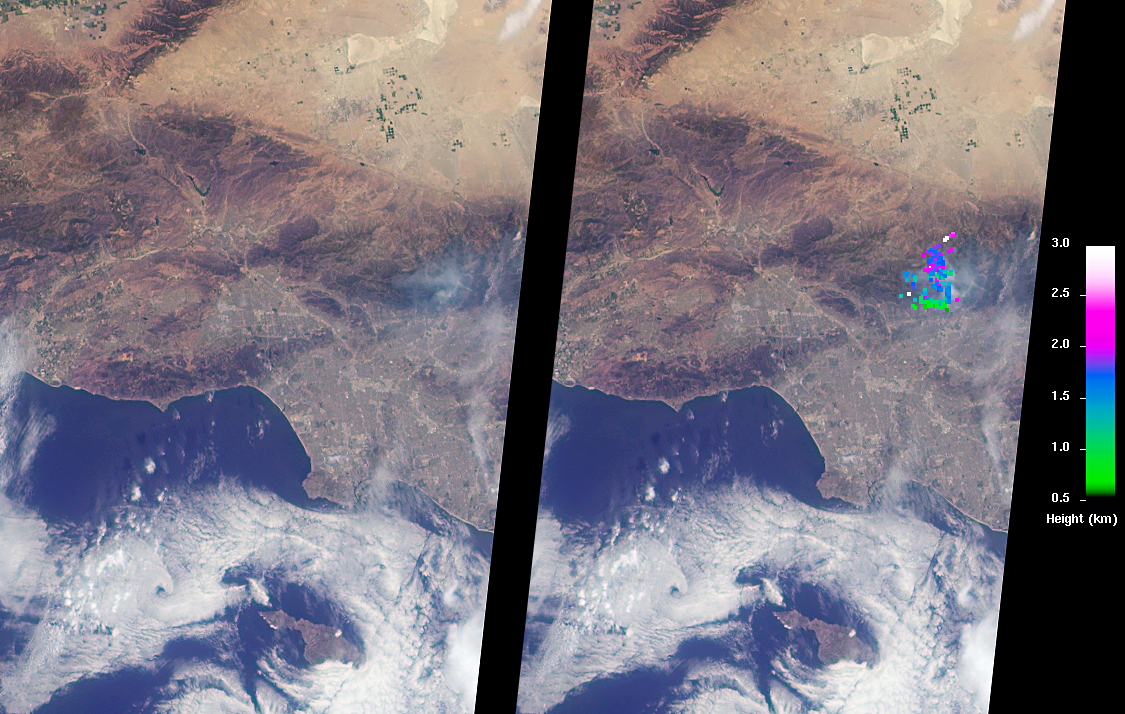

Southern California Wildfires Observed by NASA’s MISR

The Los Angeles area is currently suffering the effects of three major wildfires that are blanketing the area with smoke. Over the past few days, Southern California has experienced record-breaking temperatures, topping 110 degrees Fahrenheit in some cities. The heat, in combination with offshore winds, helped to stoke the Sherpa Fire west of Santa Barbara, which has been burning since June 15, 2016. Over the weekend of June 18-19, this fire rapidly expanded in size, forcing freeway closures and evacuations of campgrounds and state beaches. On Monday, June 20, two new fires ignited in the San Gabriel Mountains north of Azusa and Duarte, together dubbed the San Gabriel Complex Fire. They have burned more than 4,900 acres since June 20, sending up plumes of smoke visible to many in the Los Angeles basin and triggering air quality warnings. More than 1,400 personnel have been battling the blazes in the scorching heat, and evacuations were ordered for neighborhoods in the foothills.

On June 21, the Multi-angle Imaging SpectroRadiometer (MISR) instrument aboard NASA’s Terra satellite captured this view of the San Gabriel Mountains and Los Angeles Basin from its 46-degree forward-viewing camera, which enhances the visibility of the smoke compared to the more conventional nadir (vertical) view. The width of this image is about 75 miles (120 kilometers) across. Smoke from the San Gabriel Complex Fire is visible at the very right of the image. Stereoscopic analysis of MISR’s multiple camera angles is used to compute the height of the smoke plume from the San Gabriel Complex Fire. In the right-hand image, these heights are superimposed on the underlying image. The color scale shows that the plume is not much higher than the surrounding mountains. As a result, much of the smoke is confined to the local area.

These data were acquired during Terra orbit 87818. The stereoscopic analysis was performed using the MISR INteractive eXplorer (MINX) software tool, which is publicly available through the Open Channel Foundation at http://www.openchannelsoftware.com/projects/MINX. A database of previously digitized plumes is available from the MISR Plume Height Project at http://misr.jpl.nasa.gov/getData/accessData/MISRPlumeHeight/.

MISR was built and is managed by NASA’s Jet Propulsion Laboratory, Pasadena, California, for NASA’s Science Mission Directorate, Washington, D.C. The Terra spacecraft is managed by NASA’s Goddard Space Flight Center, Greenbelt, Maryland. The MISR data were obtained from the NASA Langley Research Center Atmospheric Science Data Center, Hampton, Virginia. JPL is a division of the California Institute of Technology in Pasadena.

Credit: NASA/GSFC/LaRC/JPL-Caltech, MISR Team